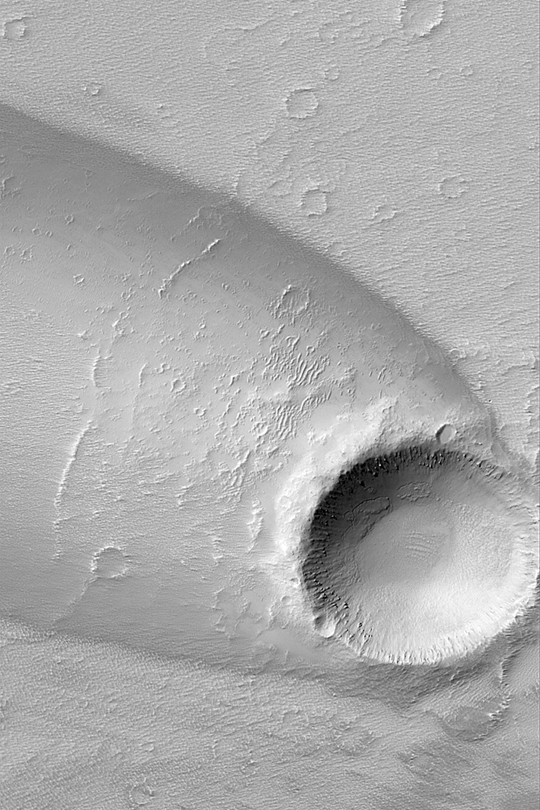

Daedalia Planum Wind Streak

MGS MOC Release No. MOC2-332, 16 April 2003

This Mars Global Surveyor (MGS) Mars Orbiter Camera (MOC) image shows a complex streak formed by deposition and erosion of sediment by wind in the lee of an impact crater in western Daedalia Planum. The winds needed to create this feature blew from the southeast (from the lower right). The picture covers an area 3 km (1.9 mi) wide near 10.1°S, 133.7°W. Sunlight illuminates the scene from the upper left.

Credit: NASA/JPL/Malin Space Science Systems